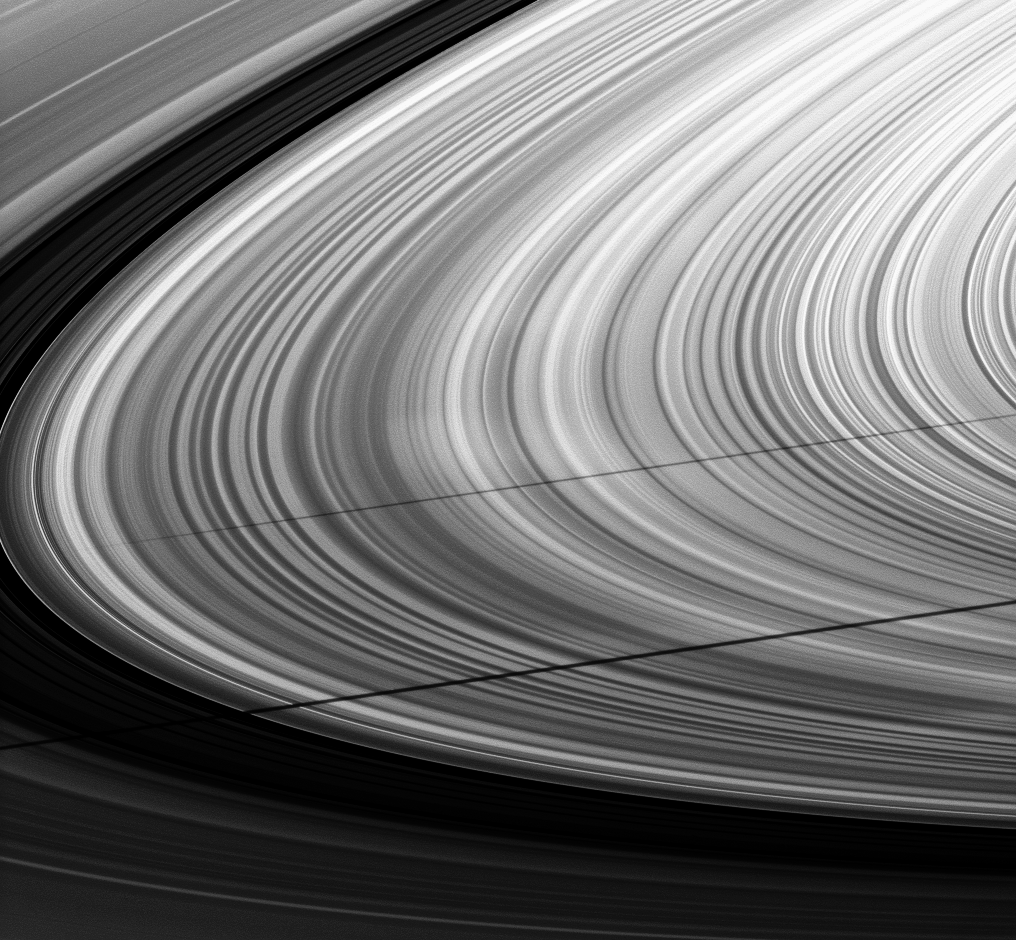

Shadows Side by Side

A pair of moon shadows and a series of spokes adorn this ring image taken about a month after Saturn’s August 2009 equinox.

The shadow of the moon Janus stretches across the middle of the image. The shadow of the moon Mimas runs across the bottom, appearing to undulate as it traverses vertical structures within the rings. Very faint, bright spokes are barely detectable just above Janus’ shadow near the center of the image. To learn more about spokes, see PIA11144.

The novel illumination geometry that accompanies equinox lowers the sun’s angle to the ringplane, significantly darkens the rings, and causes out-of-plane structures to look anomalously bright and cast shadows across the rings. These scenes are possible only during the few months before and after Saturn’s equinox, which occurs only once in about 15 Earth years. Before and after equinox, Cassini’s cameras have spotted not only the predictable shadows of some of Saturn’s moons (see PIA11657), but also the shadows of newly revealed vertical structures in the rings themselves (see PIA11665).

This view looks toward the sunlit, northern side of the rings from about 8 degrees above the ringplane.

The image was taken in visible light with the Cassini spacecraft narrow-angle camera on Sept. 8, 2009. The view was acquired at a distance of approximately 3 million kilometers (1.9 million miles) from Saturn and at a Sun-Saturn-spacecraft, or phase, angle of 104 degrees. Image scale is 17 kilometers (11 miles) per pixel.

The Cassini-Huygens mission is a cooperative project of NASA, the European Space Agency and the Italian Space Agency. The Jet Propulsion Laboratory, a division of the California Institute of Technology in Pasadena, manages the mission for NASA’s Science Mission Directorate, Washington, D.C. The Cassini orbiter and its two onboard cameras were designed, developed and assembled at JPL. The imaging operations center is based at the Space Science Institute in Boulder, Colo.

Credit: NASA/JPL/Space Science Institute